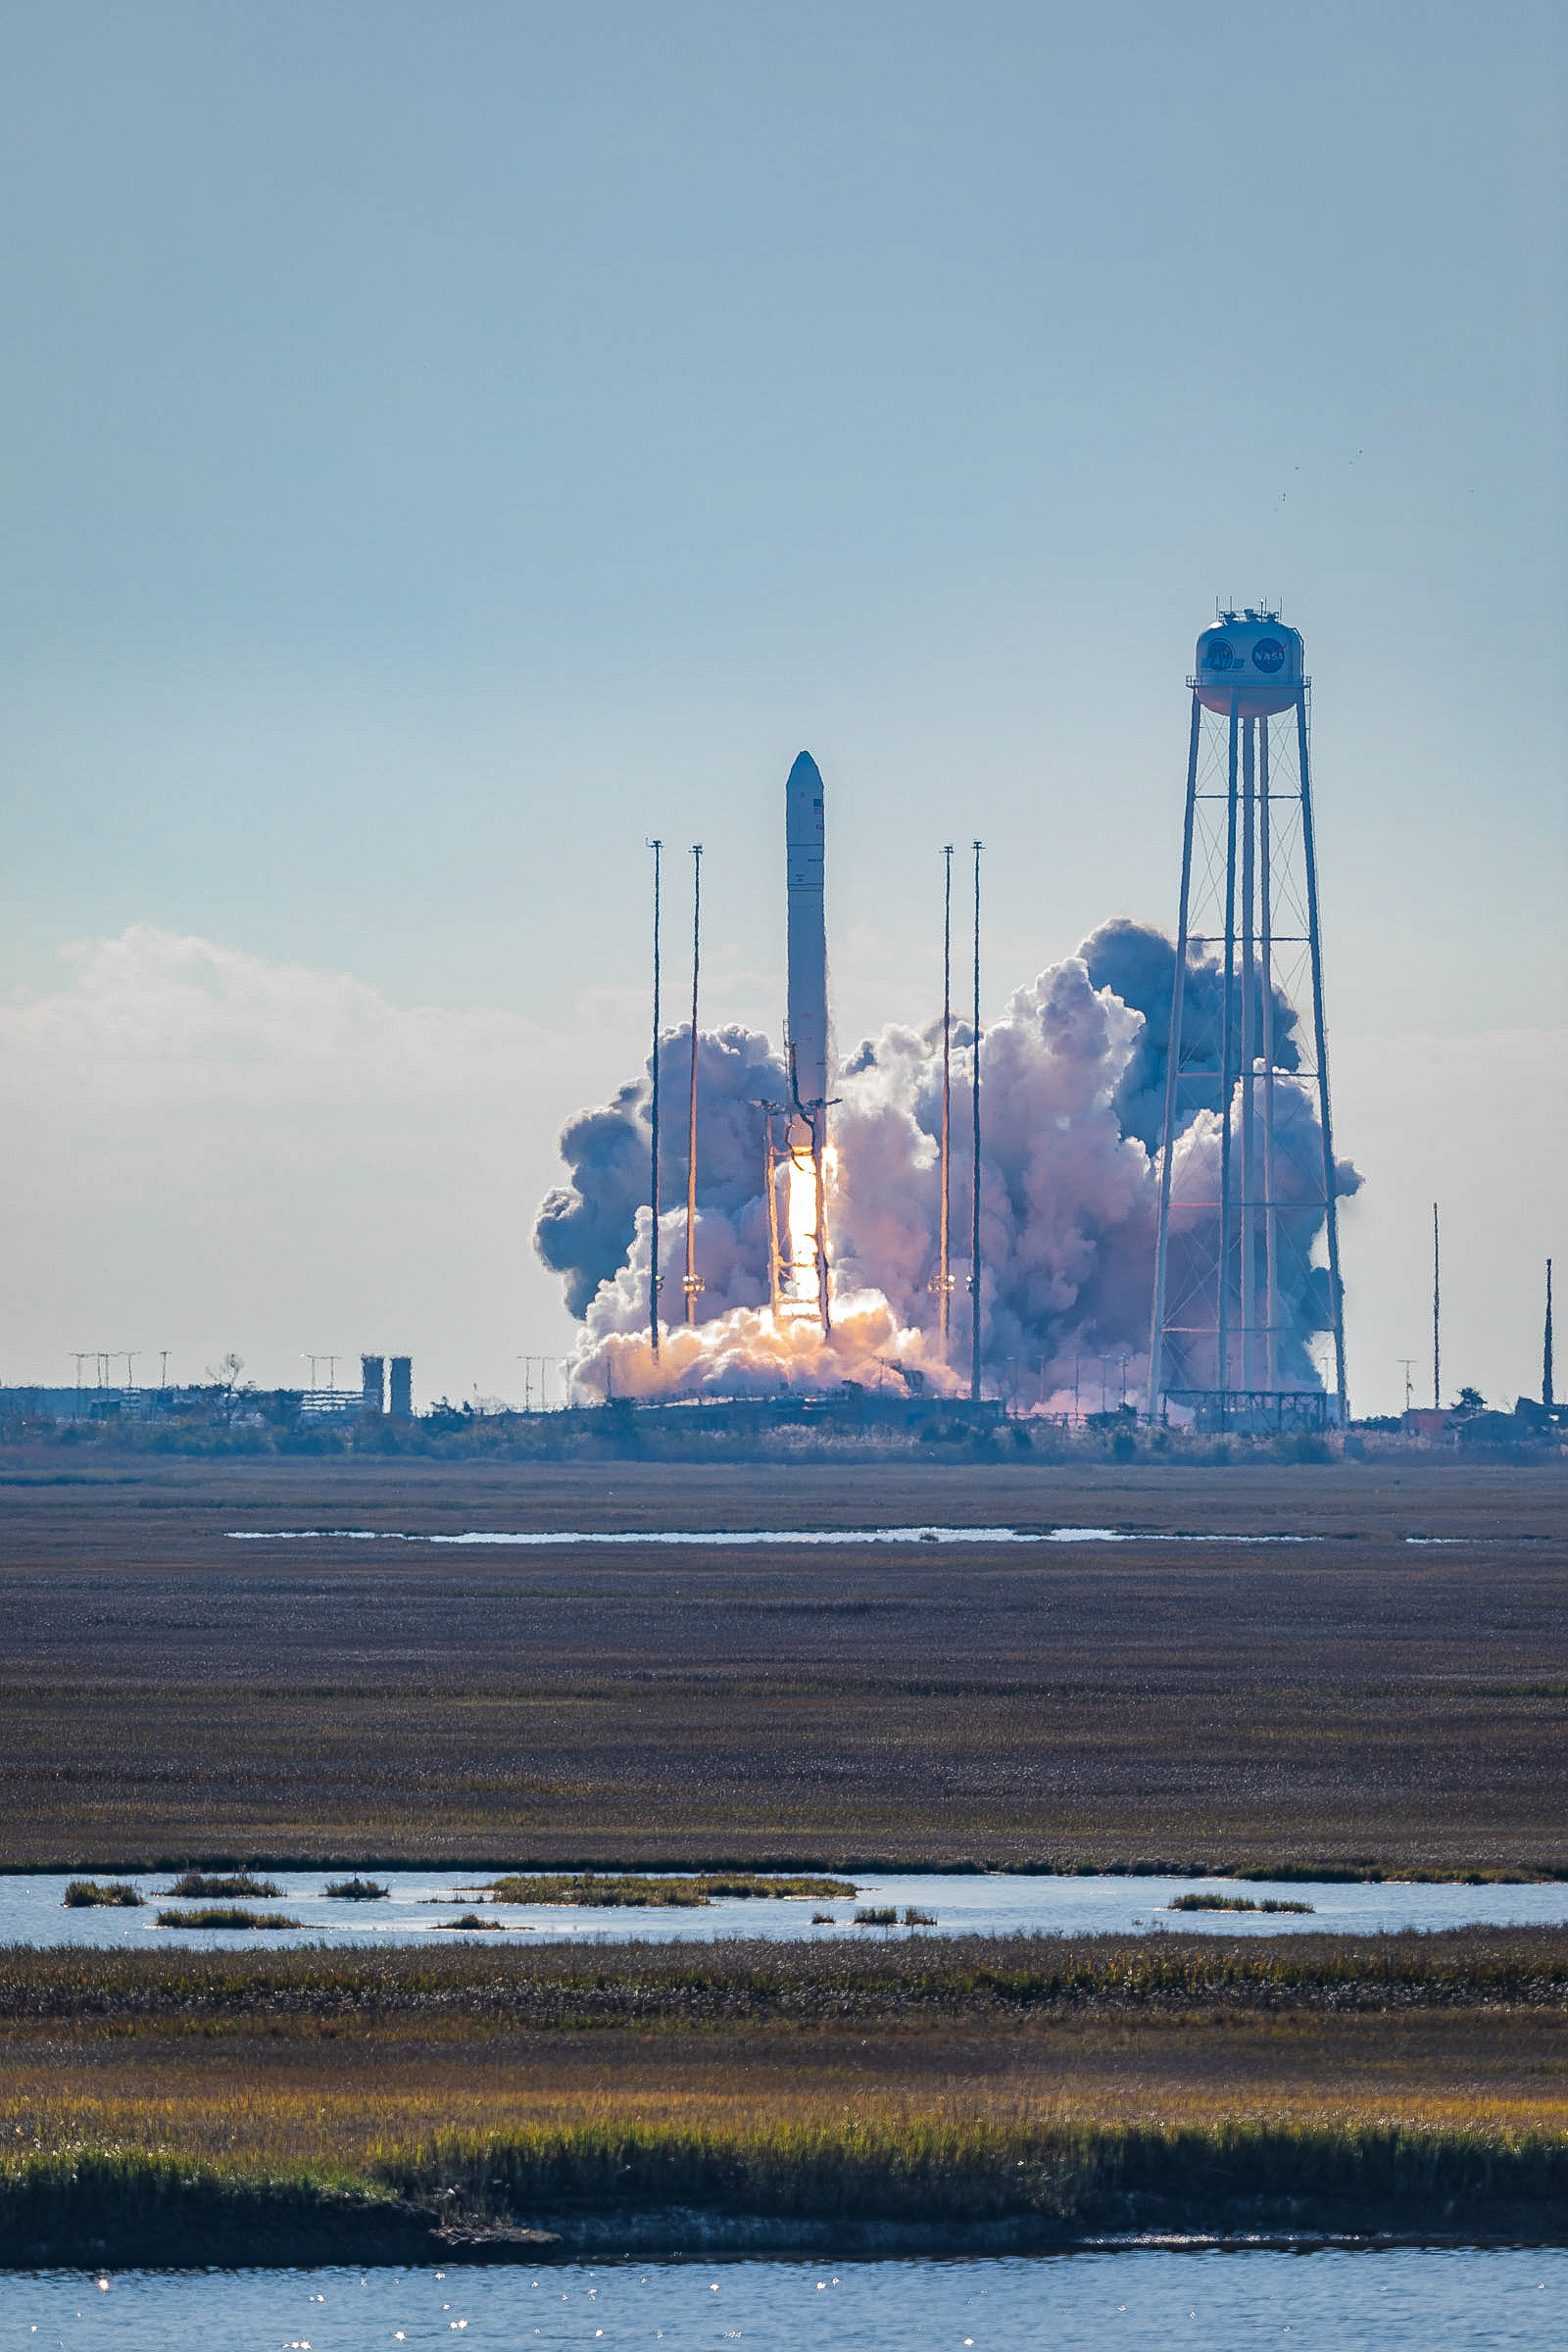

The Northrop Grumman Antares rocket, with Cygnus resupply spacecraft aboard, launches from Pad-0A, Saturday, Feb. 20, 2021, at NASA's Wallops Flight Facility in Virginia. Northrop Grumman's 15th contracted cargo resupply mission for NASA to the International Space Station will deliver about 8,000 pounds of science and research, crew supplies, and vehicle hardware to the orbital laboratory and its crew.

Credit: NASA Wallops/Allison Stancil